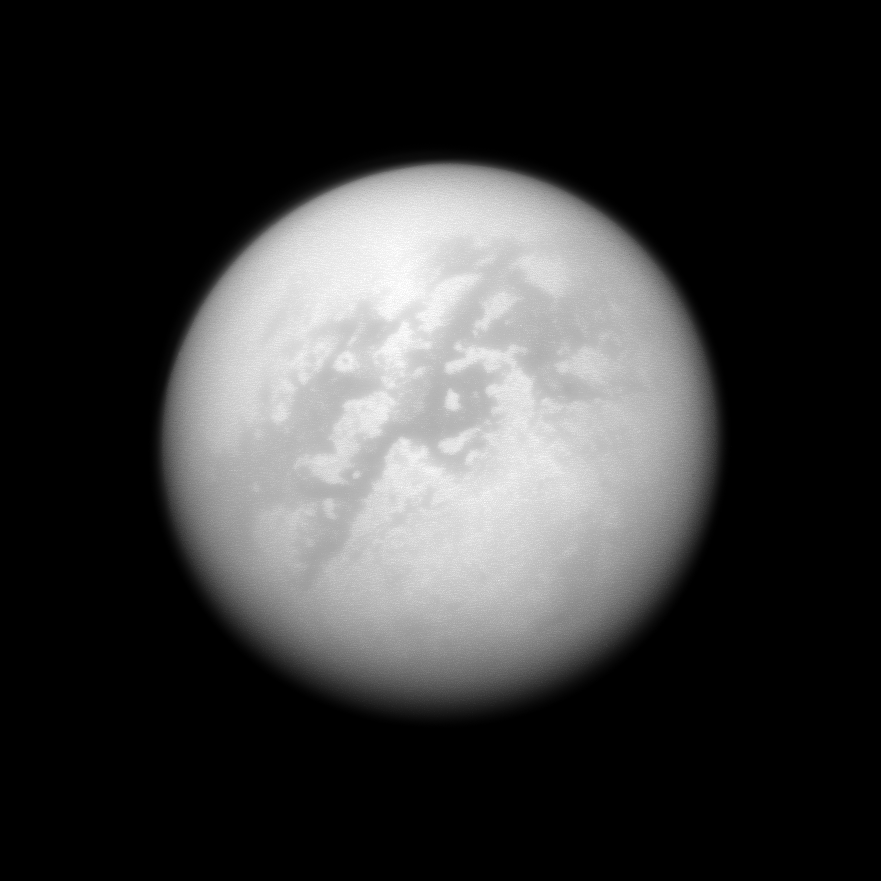

Watching for Clouds

The Cassini spacecraft peeks through the murk of Titan’s thick atmosphere in a search for clouds.

Although there are no obvious cloud features in this view, bright cloud streaks have occasionally been seen by Cassini and Earth-based telescopes in the region seen here toward the bottom of Titan’s disk. Repeated monitoring observations like this one help scientists build an understanding of Titan’s weather and the various climate processes operating on this frigid, but remarkably Earth-like moon.

This view looks toward the Saturn-facing side of Titan (5,150 kilometers, or 3,200 miles across). North is up and rotated 35 degrees to the left.

The image was taken with the Cassini spacecraft narrow-angle camera on Sept. 25, 2008 using a spectral filter sensitive to wavelengths of infrared light centered at 938 nanometers. The view was acquired at a distance of approximately 1.7 million kilometers (1 million miles) from Titan. Image scale is 10 kilometers (6 miles) per pixel.

The Cassini-Huygens mission is a cooperative project of NASA, the European Space Agency and the Italian Space Agency. The Jet Propulsion Laboratory, a division of the California Institute of Technology in Pasadena, manages the mission for NASA’s Science Mission Directorate, Washington, D.C. The Cassini orbiter and its two onboard cameras were designed, developed and assembled at JPL. The imaging operations center is based at the Space Science Institute in Boulder, Colo.

Credit: NASA/JPL/Space Science Institute